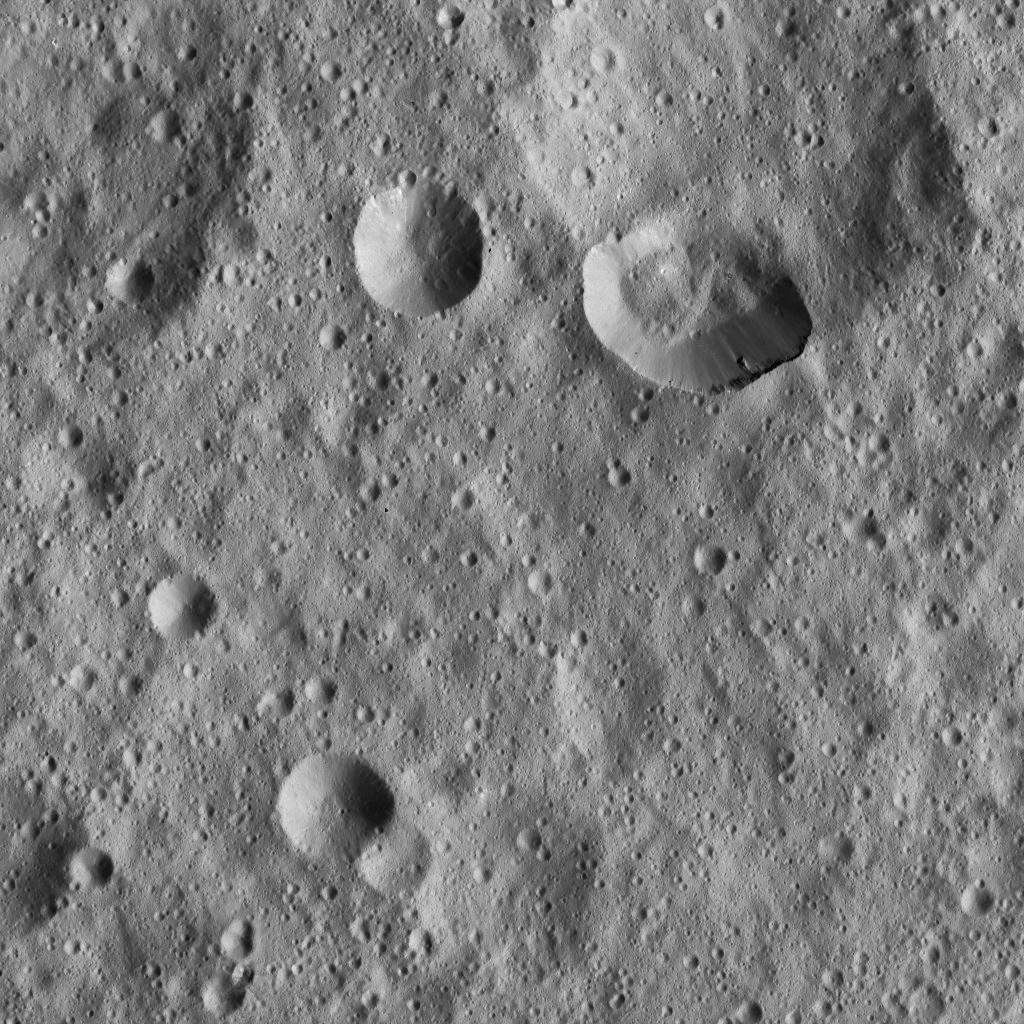

Dawn LAMO Image 83

Ceres’ densely cratered landscape is revealed in this image taken by the framing camera aboard NASA’s Dawn spacecraft. The craters show various degrees of degradation. The youngest craters have sharp rims. Extremely subdued circular features reflect remnants of older impact scars, which have become heavily degraded and covered with numerous younger and smaller craters. Clusters and chains of closely spaced, small craters are most likely secondary impacts, originating from larger craters outside of the scene shown in this image.

The view is centered at approximately 18 degrees north latitude and 335 degrees east longitude. Dawn took this image on March 20, 2016, in its low-altitude mapping orbit, at a distance of about 240 miles (385 kilometers) above the surface. The image resolution is 120 feet (35 meters) per pixel.

Dawn’s mission is managed by JPL for NASA’s Science Mission Directorate in Washington. Dawn is a project of the directorate’s Discovery Program, managed by NASA’s Marshall Space Flight Center in Huntsville, Alabama. UCLA is responsible for overall Dawn mission science. Orbital ATK, Inc., in Dulles, Virginia, designed and built the spacecraft. The German Aerospace Center, the Max Planck Institute for Solar System Research, the Italian Space Agency and the Italian National Astrophysical Institute are international partners on the mission team.

Credit: NASA/JPL-Caltech/UCLA/MPS/DLR/IDA